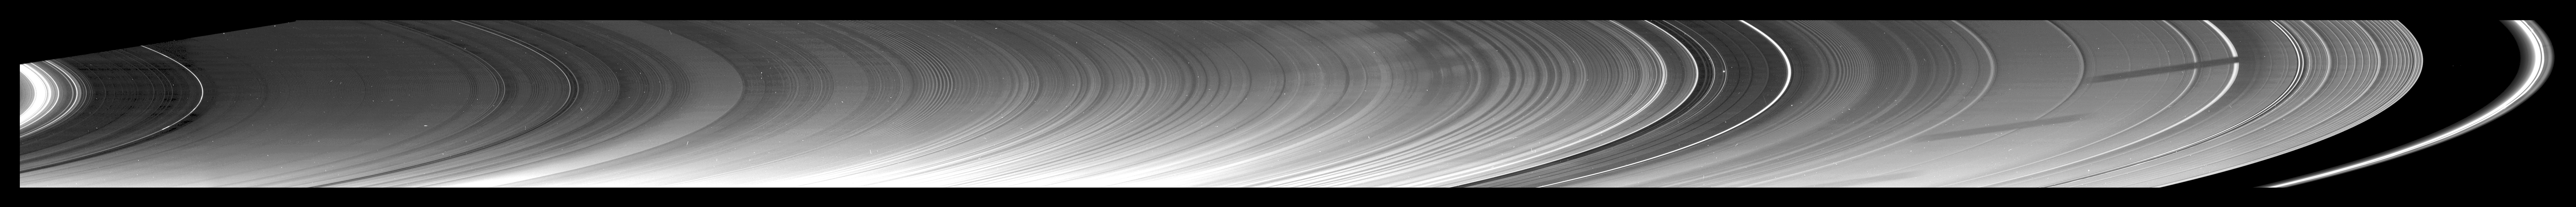

Ring Scan Spilling Secrets

Annotated Image

New insights into the nature of Saturn’s rings are revealed in this panoramic mosaic of 15 images taken during the planet’s August 2009 equinox.

Not only has equinox created the opportunity to discover brand new phenomena in the rings, but it has shed new light on those previously known.

Beginning at the left, closest to Saturn, we find ringlets within the innermost D ring showing up in this geometry as relatively bright … an indication that they are extending sufficiently above the ring plane to catch the direct rays of the sun.

The edges and ringlets of some of the gaps in the C ring and elsewhere are also now relatively bright, indicating these features are vertically thicker and more extended out of the ring plane than previously known. To sweeten the sight, clumps are seen in some of the narrow, and here very bright, ringlets in the C ring … a circumstance not previously anticipated.

The gentle, spiraling 30-kilometer-wavelength (20-mile-wavelength) undulation that had been discovered in 2006 extending across 800 kilometers (500 miles) of the D ring is now seen, under better viewing conditions, to extend fully across the C ring, right up to the inner B ring. In 2006, imaging scientists speculated that a collision with a comet or asteroid may have disturbed the D ring. That explanation seems less likely now that this and other new images show the effect spread over a much broader radial range. It covers a total radial distance of about 17,000 kilometers (11,000 miles). This startling result calls into question the initial conjecture that an early-1980s impact of an object, a few meters across, into the D ring initiated the wave disturbance. The enormous extent of the corrugation now makes its existence more mysterious than ever, and imaging scientists are struggling to understand its origin. See PIA11671 to learn more.

Waves in the inner B ring, first seen in Saturn orbit insertion images, are now obvious and distinct.

Bright spokes, consisting of tiny particles elevated above the ring plane and surrounded by the dark outer B ring, can also be seen near the middle of the mosaic. See PIA08877 to learn more about these ghostly markings.

Several ringlets within the Cassini Divison, like those in the C ring, have become brighter in this geometry.

Further outward, a bending wave, created by a resonance with the moon Iapetus, can be easily seen just beyond the Cassini Division, leading into the inner A ring.

The shadow of the moon Dione is seen in several locations on the rings because of the shadow’s motion across the rings during the time the mosaic images were being acquired.

Ringlets residing in the Encke gap are now very bright, and density waves in the outer A ring are dramatically illuminated under the conditions of equinox. These waves can be seen on the right of the mosaic, right up to the outer A ring edge. (See PIA10452 to learn more about these types of waves.) The equinox images now show that these are regions where compression within the strongest part of the wave is severe enough to force material out of the ring plane and into broad sunlight.

Shadows, barely visible on the bright F ring on the far right of the mosaic, are being cast by structures in the ring itself.

This view and others like it (see PIA11664) are only possible around the time of Saturn’s equinox which occurs every half-Saturn-year (equivalent to about 15 Earth years). The illumination geometry that accompanies equinox lowers the sun’s angle to the ring plane, significantly darkens the rings, and causes out-of-plane structures to cast long shadows across the rings. Cassini’s cameras have spotted not only the predictable shadows of some of Saturn’s moons (see PIA11657), but also the shadows of newly revealed vertical structures in the rings themselves (see PIA11665).

This view looks toward the southern side of the rings from about 5 degrees below the ring plane. The rings, illuminated only by light reflected off the planet and by edge-on light from the sun, are very dim at this time. The rings have been brightened in this mosaic to enhance visibility. Background stars are visible shining through the rings, and the image has not been cleaned to remove cosmic rays which struck the camera’s detector during the exposures.

The images were taken in visible light with the Cassini spacecraft narrow-angle camera on Aug. 10, 2009. The view was acquired at a distance of approximately 868,000 kilometers (539,000 miles) from Saturn and at a Sun-Saturn-spacecraft, or phase, angle of 158 degrees. Image scale is 5 kilometers (3 miles) per pixel.

The Cassini-Huygens mission is a cooperative project of NASA, the European Space Agency and the Italian Space Agency. The Jet Propulsion Laboratory, a division of the California Institute of Technology in Pasadena, manages the mission for NASA’s Science Mission Directorate, Washington, D.C. The Cassini orbiter and its two onboard cameras were designed, developed and assembled at JPL. The imaging operations center is based at the Space Science Institute in Boulder, Colo.

Credit: NASA/JPL/Space Science Institute